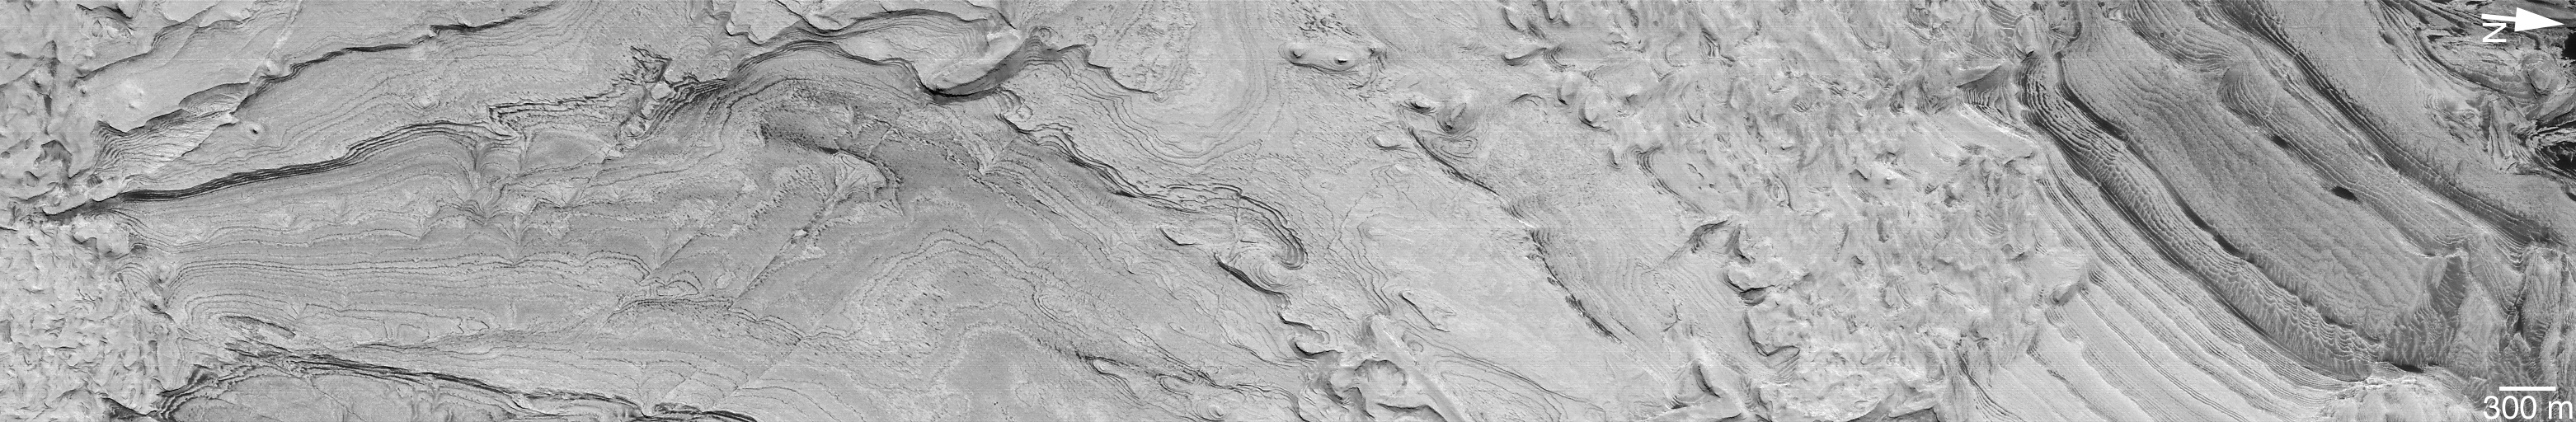

Spectacular Layers Exposed in Becquerel Crater

Toward the end of its Primary Mapping Mission, the Mars Global Surveyor (MGS) Mars Orbiter Camera (MOC) acquired one of its most spectacular pictures of layered sedimentary rock exposed within the ancient crater Becquerel. Pictures such as this one from January 25, 2001, underscore the fact that you never know from one day to the next what the next MOC images will uncover. While the Primary Mission ends January 31, 2001, thousands of new pictures–revealing as-yet-unseen terrain on the red planet–may be obtained during the Extended Mission phase, scheduled to run through at least April 2002.

The picture shown here reveals hundreds of light-toned layers in the 167 kilometers (104 miles) wide basin named for 19th Century French physicist Antoine H. Becquerel (1852-1908). These layers are interpreted to be sedimentary rocks deposited in the crater at some time in the distant past. They have since been eroded and exposed, revealing faults, dark layers between the bright layers, and a long geologic history (of unknown duration) recorded in these materials. Sets of parallel faults can be seen cutting across the layers in the left third of the image. Sunlight illuminates this scene from the top/upper right.

Credit: NASA/JPL/MSSS